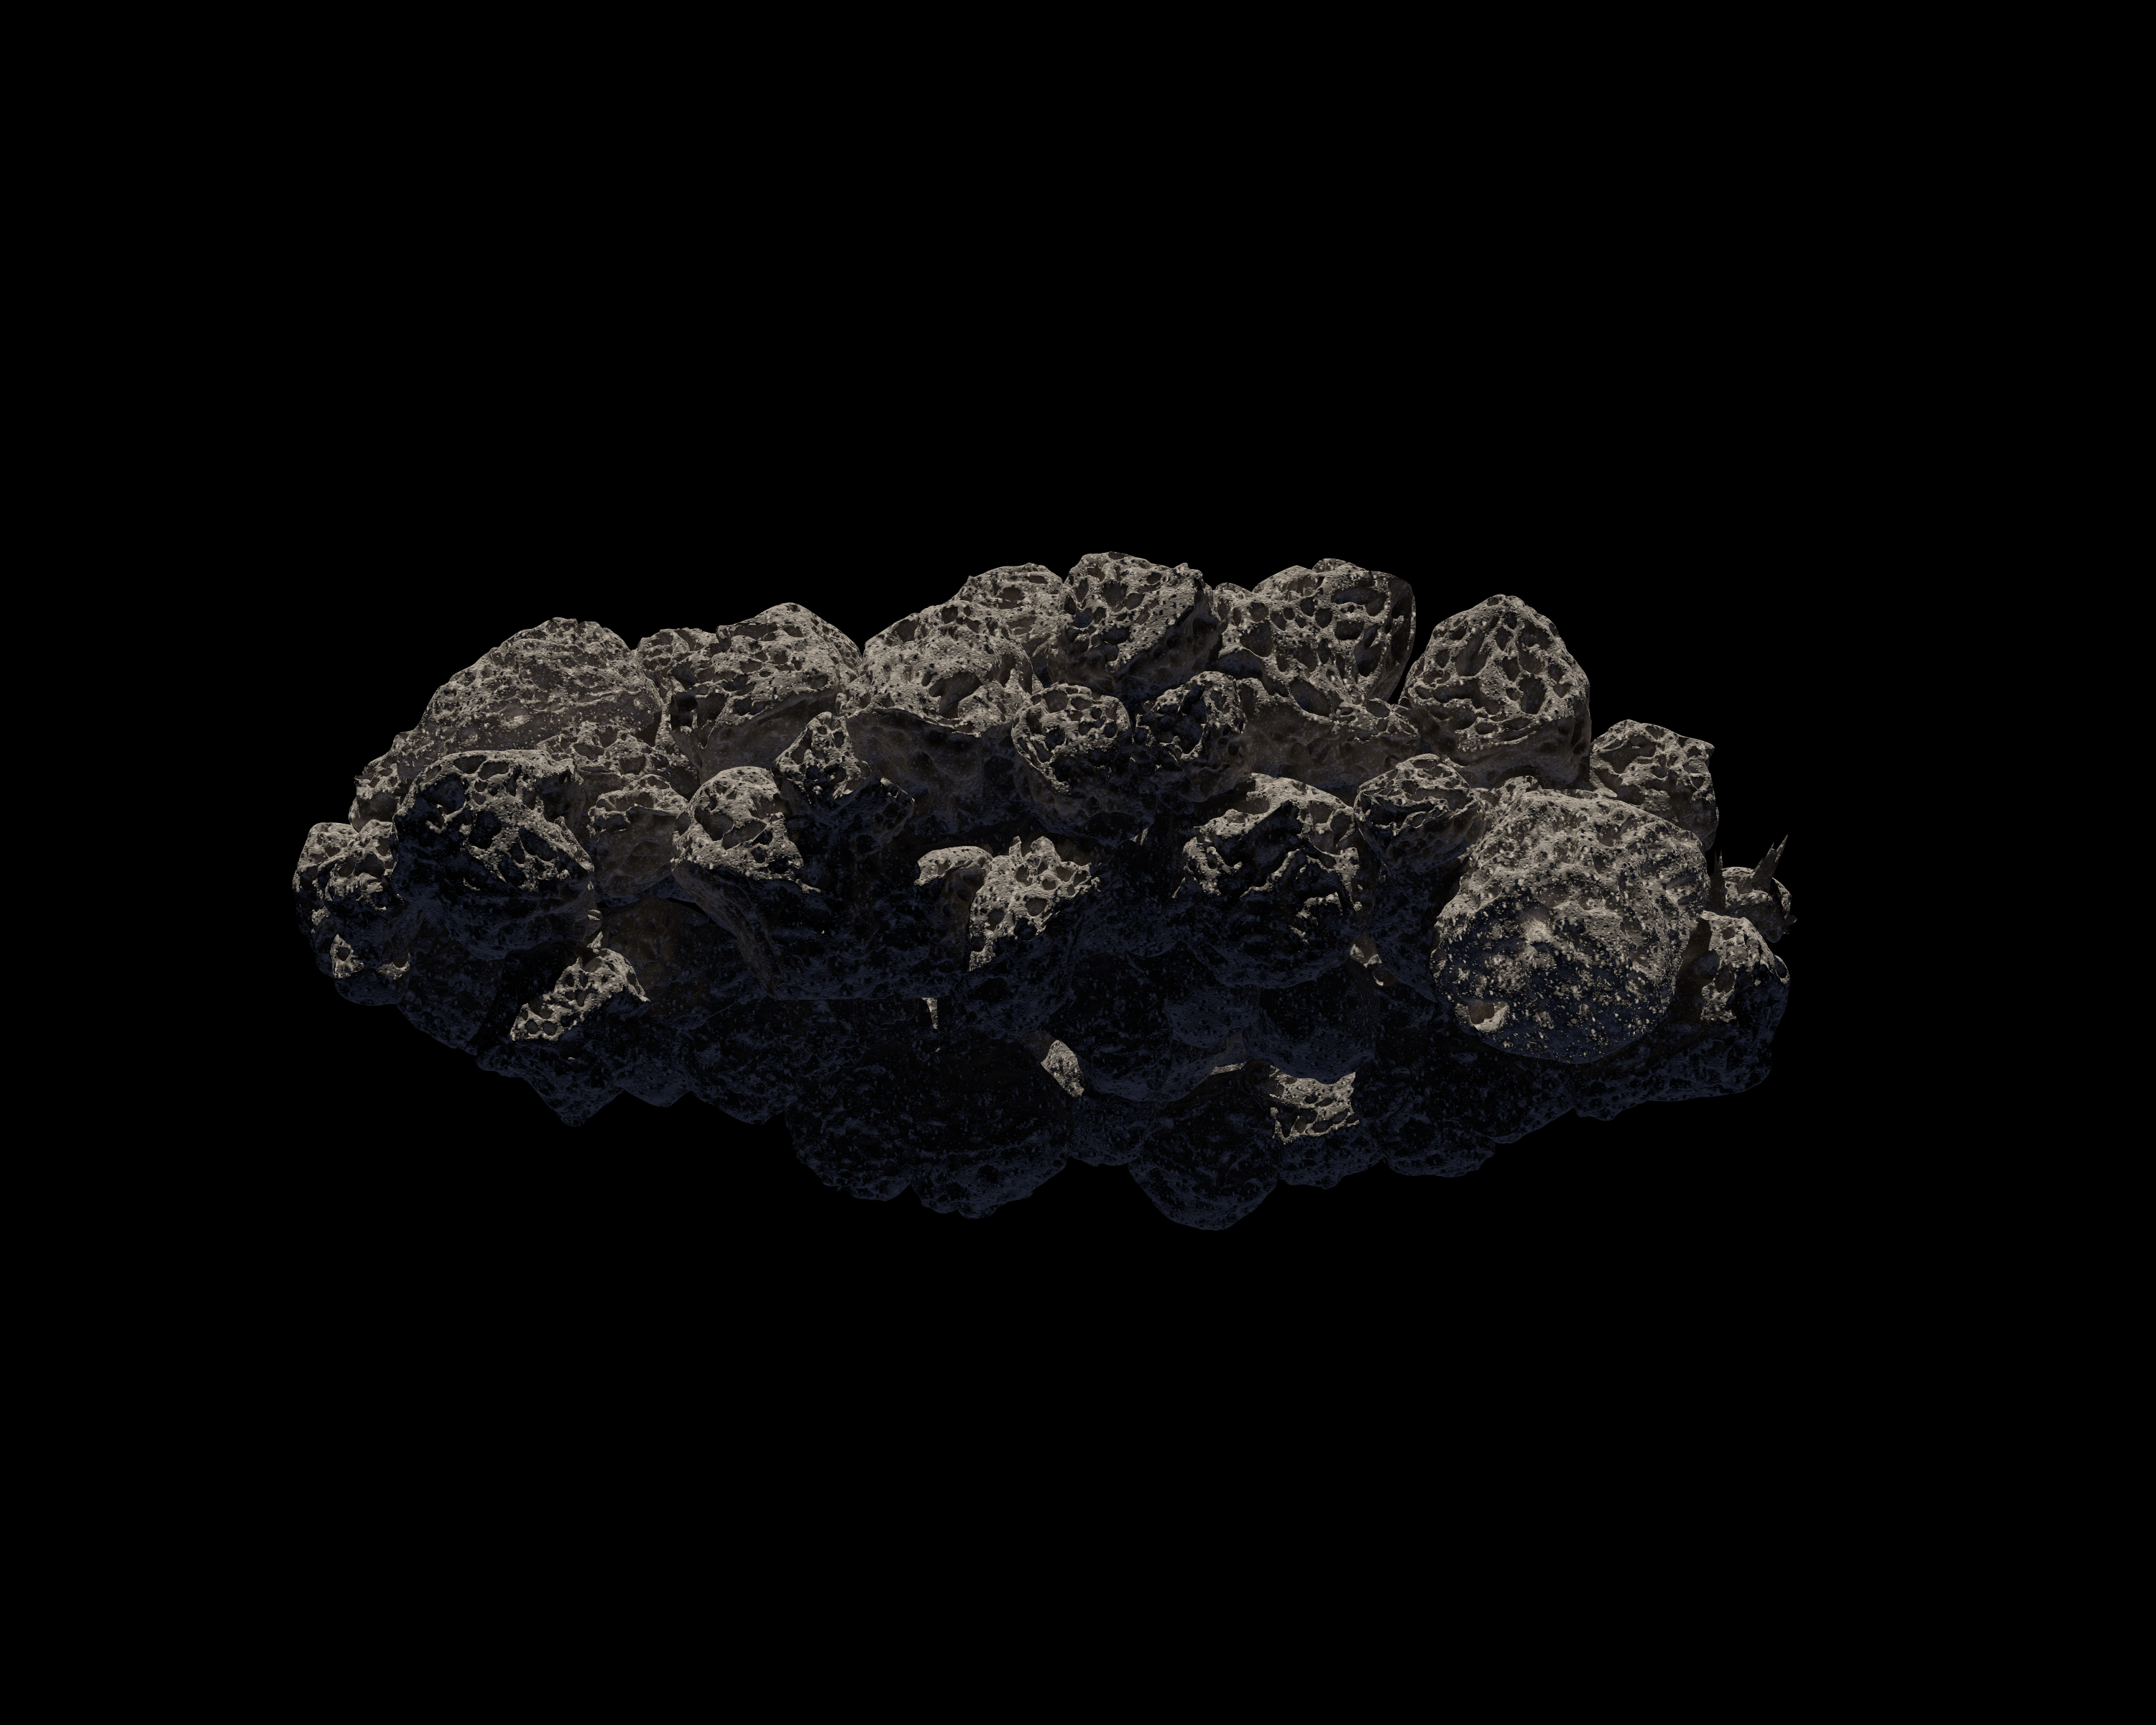

The Spacious Structure of Asteroid 2011 MD

Observations from NASA's Spitzer Space Telescope reveal new information about the structure of 2011 MD, a small asteroid being considered by NASA for its proposed Asteroid Redirect Mission, or ARM. Spitzer's infrared images helped reveal that this asteroid consists of about two-thirds empty space. One possible structure for such an asteroid is illustrated here: a loosely clumped group of boulders.

Credit: NASA/JPL-Caltech/T. Pyle (IPAC)